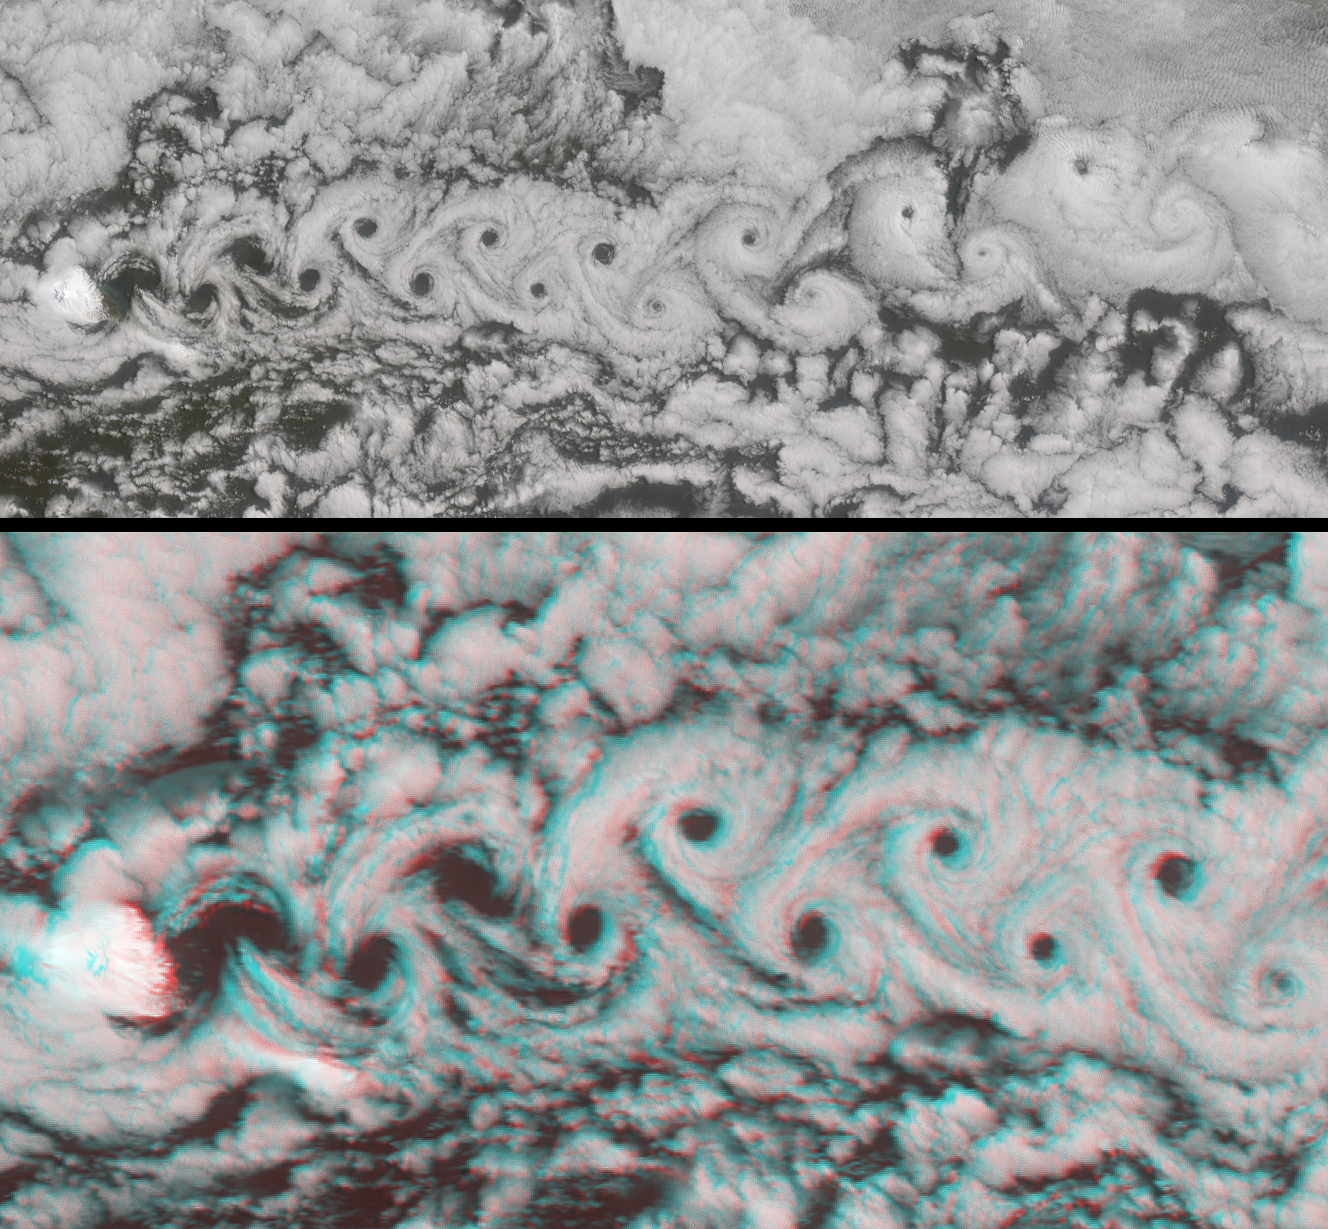

A Vortex Street in the Arctic

Marine stratocumulus clouds frequently form parallel rows, or “cloud streets,” along the direction of wind flow. When the flow is interrupted by an obstacle such as an island, a series of organized eddies can appear within the cloud layer downwind of the obstacle. These turbulence patterns are known as von Karman vortex streets. In these images from NASA’s Multi-angle Imaging SpectroRadiometer, an impressive vortex pattern continues for over three hundred kilometers southward of Jan Mayen island. Jan Mayen is an isolated territory of Norway, located about 650 kilometers northeast of Iceland in the north Atlantic Ocean. Jan Mayen’s Beerenberg volcano rises about 2.2 kilometers above the ocean surface, providing a significant impediment to wind flow.

These MISR images were captured on June 6, 2001, during Terra orbit 7808. The entire vortex street can be seen in the top panel, which is a natural-color view from the instrument’s nadir (downward-looking) camera. The area covered measures 365 kilometers x 158 kilometers, and a cloud-clearing effect is apparent at the vortex centers until finally closing on the sixteenth “hole.” The bottom panel is a stereo anaglyph of a portion of the vortex street, compiled using data from MISR’s 26-degree forward and 70-degree backward viewing cameras. This view covers an area of about 183 kilometers x 96 kilometers. Despite the vertical exaggeration afforded by using widely separated angles, the relatively modest height variation in the cloud layer implies a vertically stable atmosphere. To facilitate stereo viewing, the images have been oriented with north at the left. Red/blue glasses should be used with the red filter placed over your left eye. Information on ordering glasses can be found here.

Fluid dynamicist Theodore von Karman was the first to derive the conditions under which these turbulence patterns occur. Von Karman was a professor of aeronautics at the California Institute of Technology and one of the principal founders of NASA’s Jet Propulsion Laboratory.

MISR was built and is managed by NASA’s Jet Propulsion Laboratory, Pasadena, CA, for NASA’s Office of Earth Science, Washington, DC. The Terra satellite is managed by NASA’s Goddard Space Flight Center, Greenbelt, MD. JPL is a division of the California Institute of Technology.

Credit: NASA/GSFC/LaRC/JPL, MISR Team